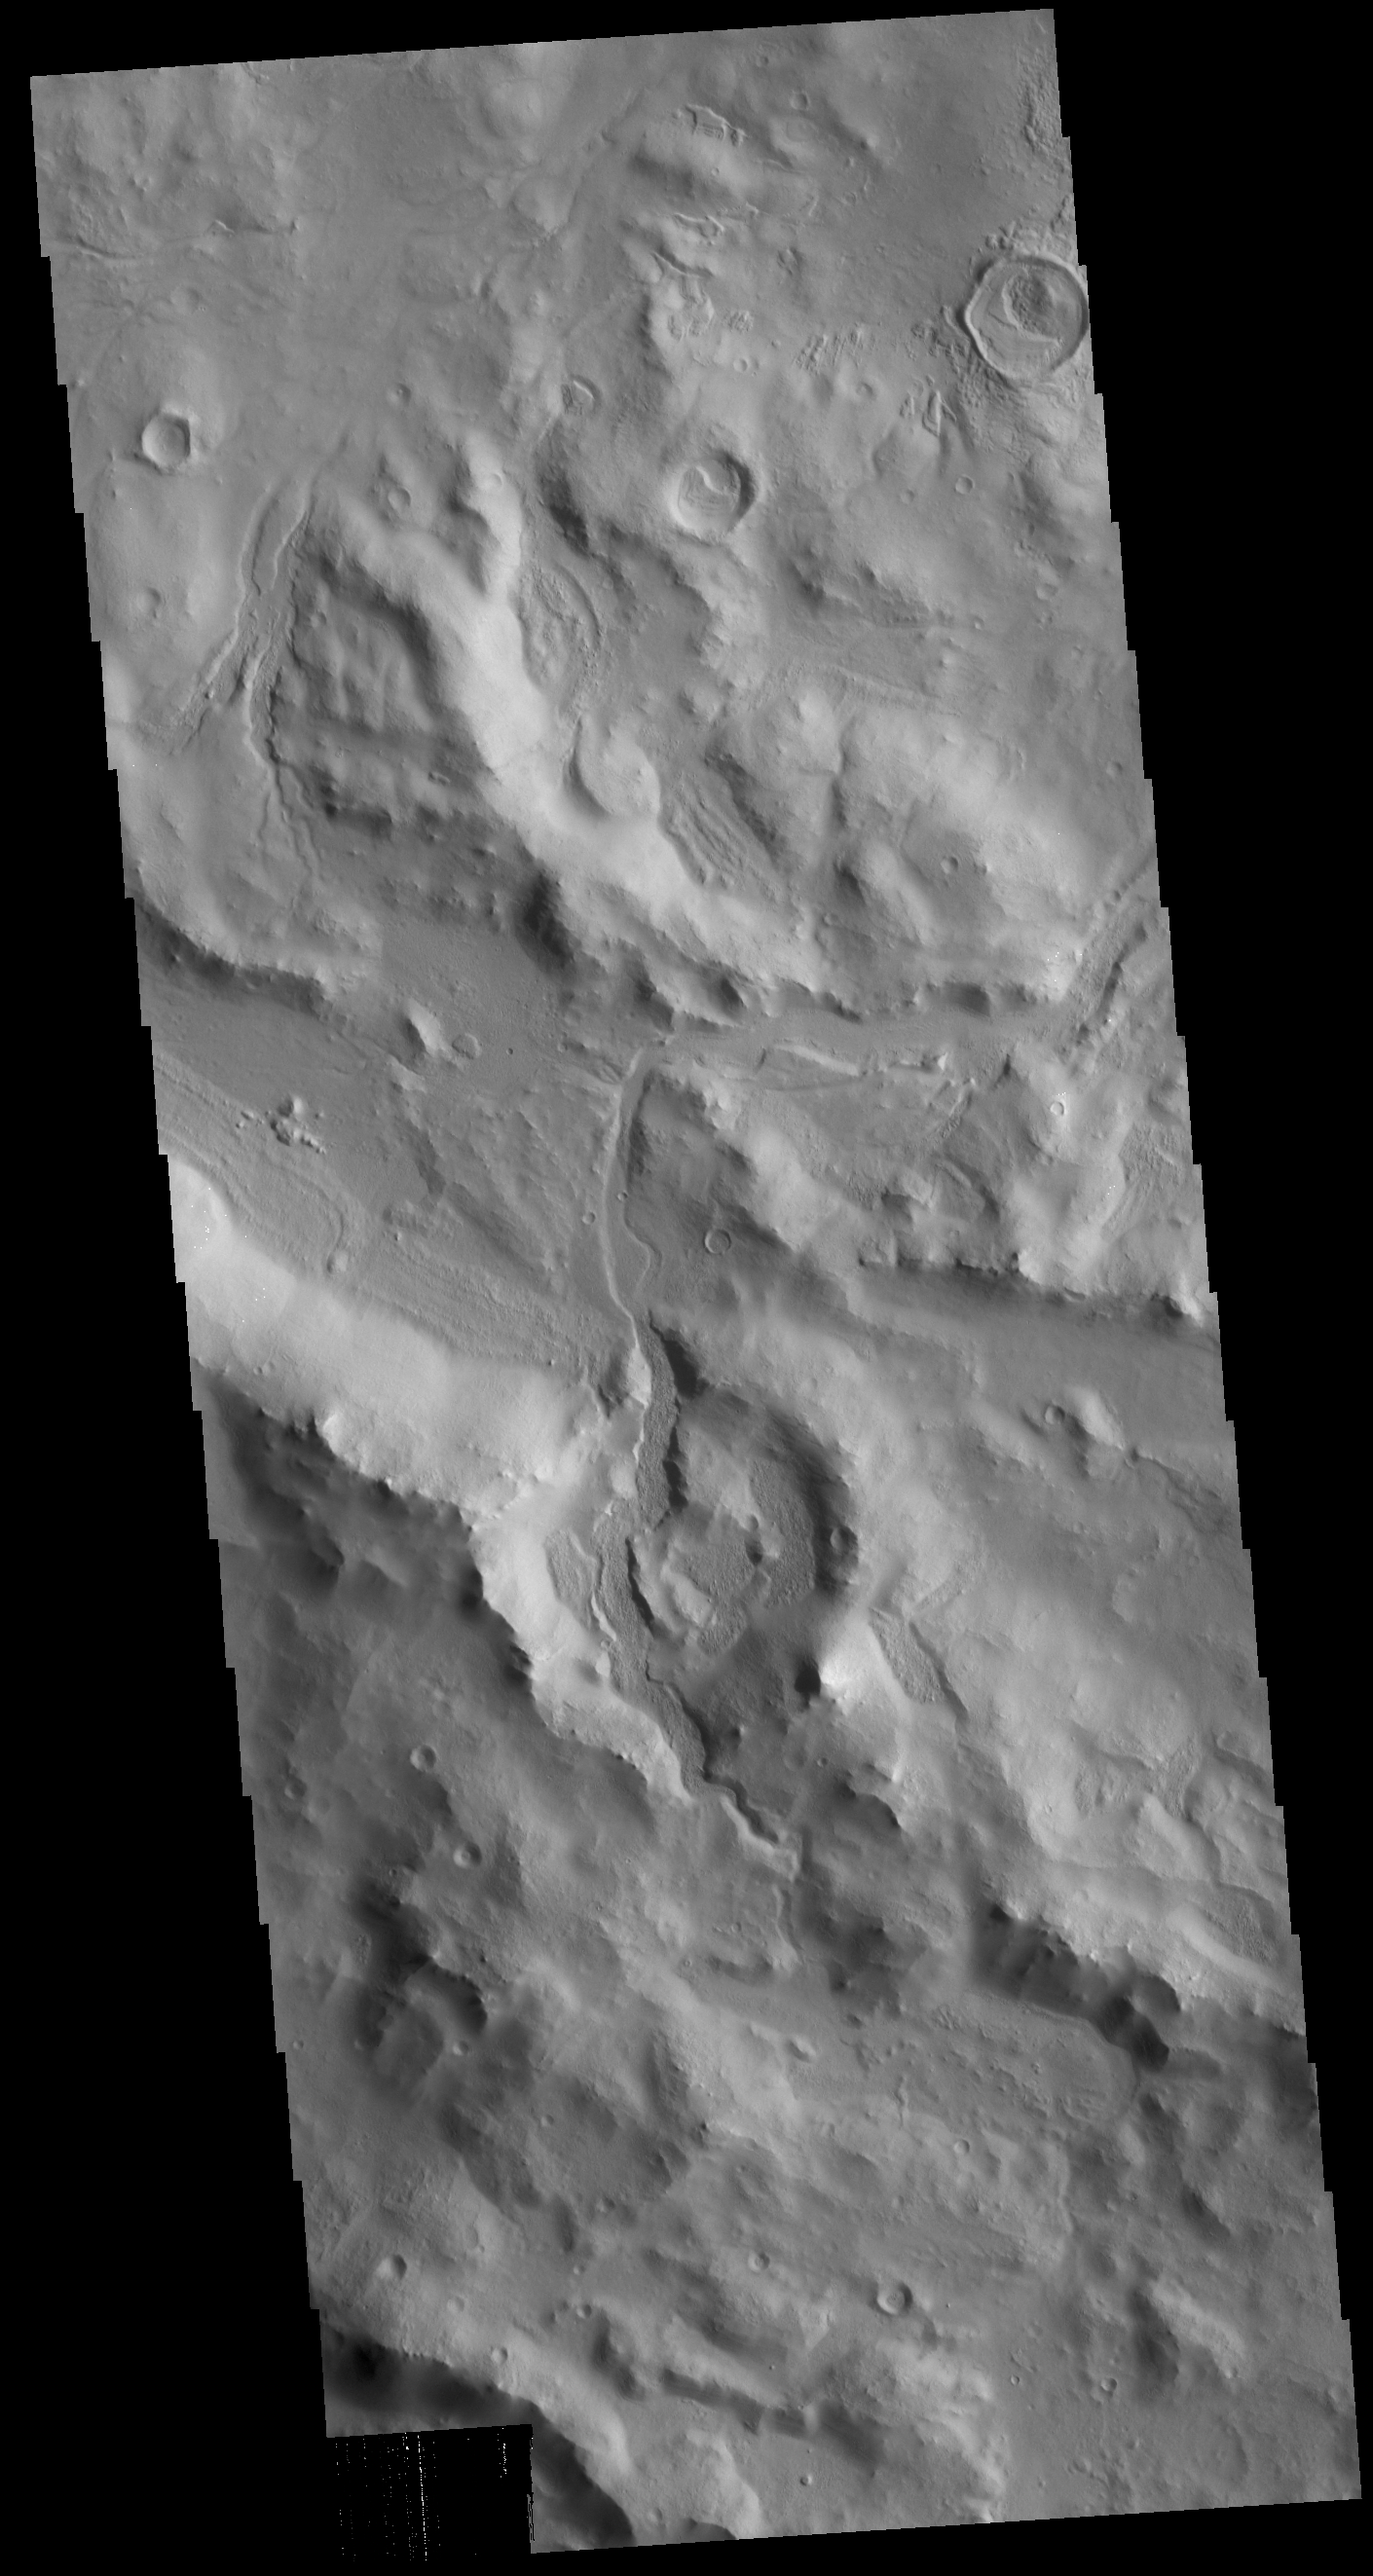

Cerulli Crater Rim

This VIS image shows part of the southern rim of Cerulli Crater. The top elevation of the Cerulli Crater rim is located inapproximately the center of the VIS image. The top half of the image is the interior rim, with numerous channels dissecting it and flowing down onto the crater floor. The lower half of the image is the outer crater rim. Cerulli Crater is located in Arabia Terra.

Credit: NASA/JPL-Caltech/ASU